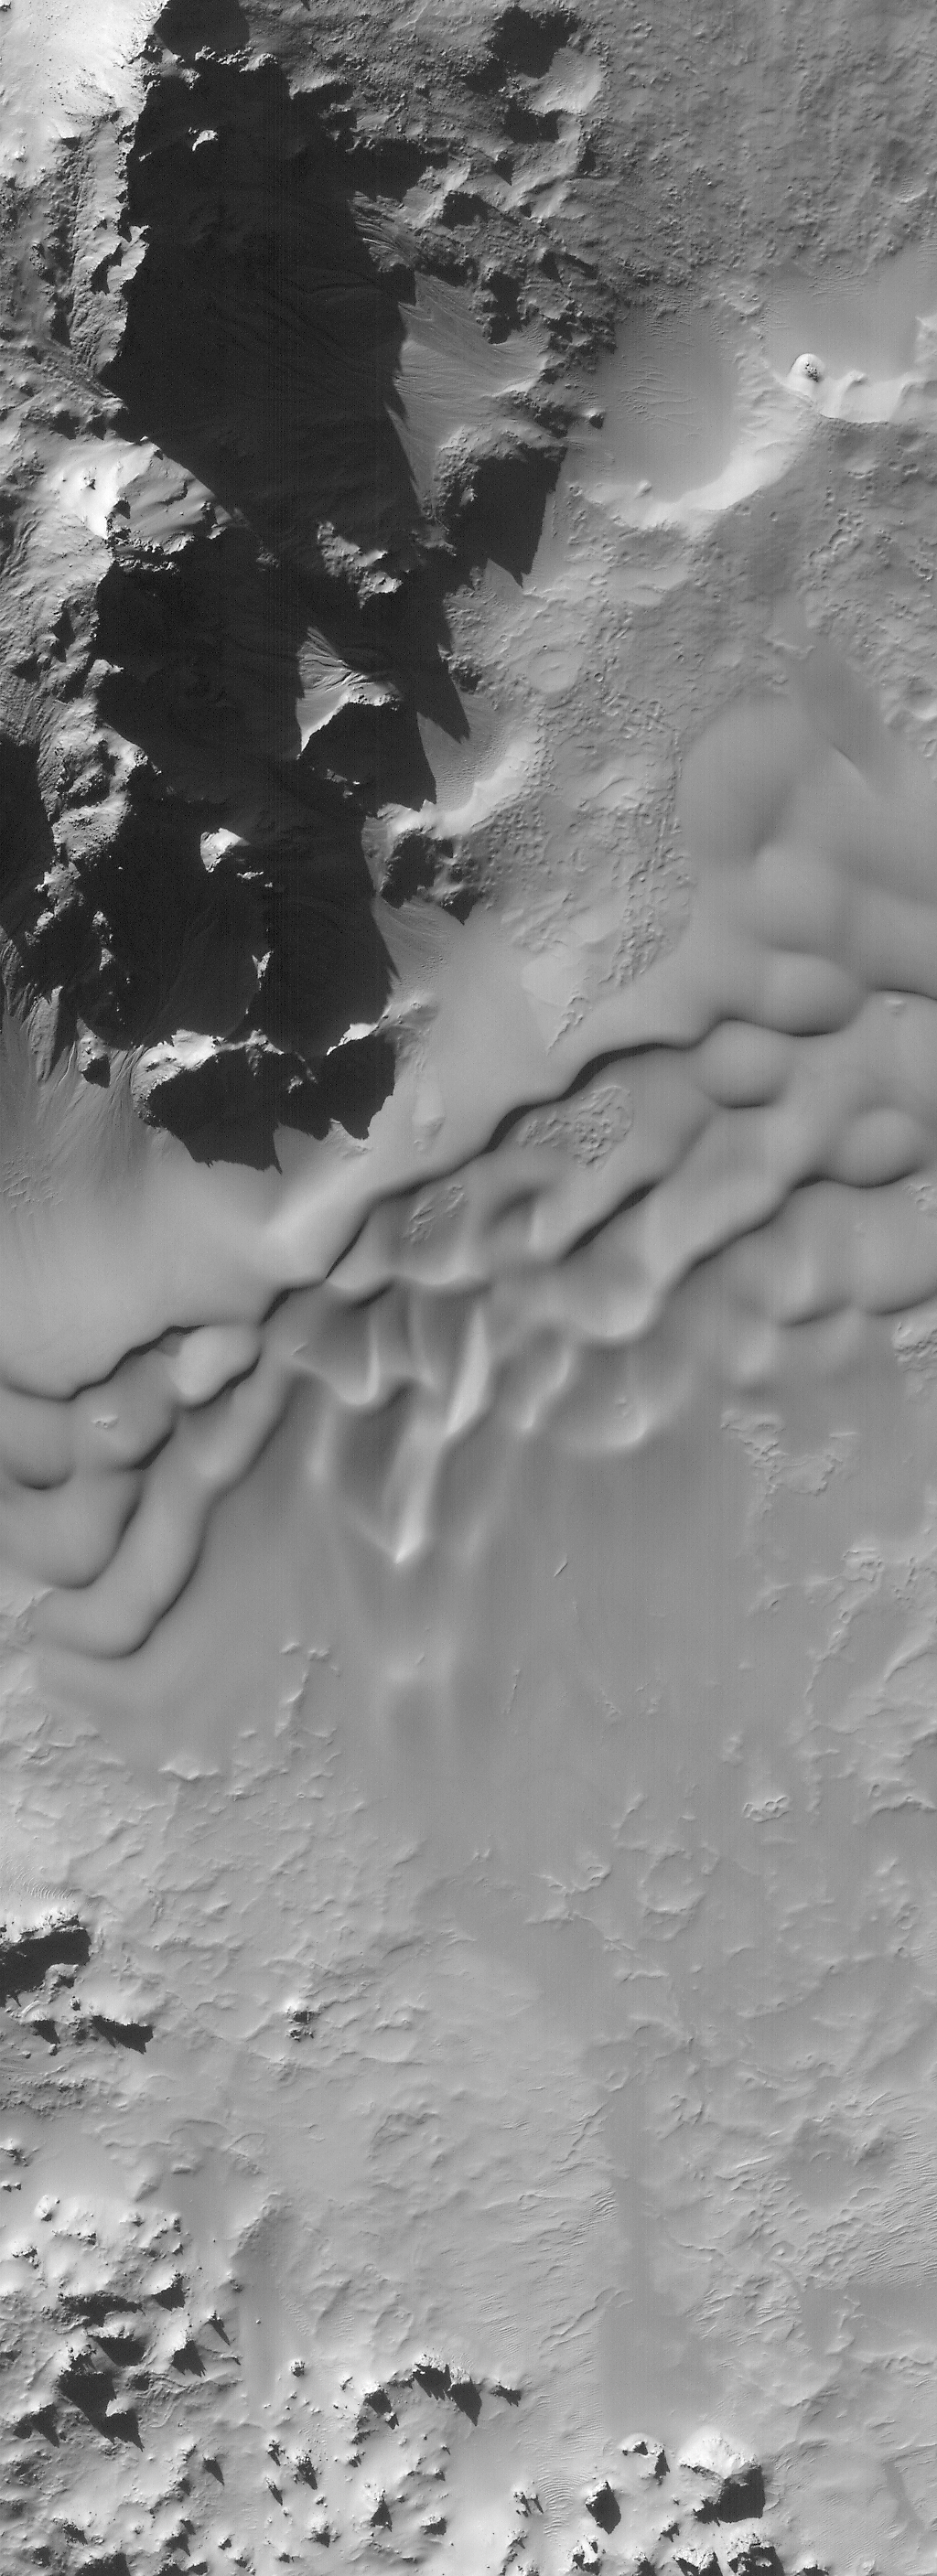

Autumn Afternoon in Hale Crater

The seasons on Mars and Earth are anti-correlated at present: days are getting shorter and shadows are getting longer as autumn ends and the beginning of winter draws nearer in the martian southern hemisphere, just as the same is occurring in Earth’s northern hemisphere. Long shadows are especially prominent in this high resolution view of mountains forming part of the central peaks of Hale Crater (left), a 136 kilometer-(85 mile)-diameter impact crater at 36°S, 37°W. The two pictures were taken simultaneously by the Mars Global Surveyor Mars Orbiter Camera on November 10, 2000. The sun illuminates the scene from the northwest (upper left) about 22° above the horizon. Knowing the sun angle and the length of the longest shadow (~1.6 km; ~1.0 mi), the height of the largest peak in the high resolution view (right) is about 630 meters (~2,070 ft) above the crater floor. Sand dunes blanket the middle portion of the high resolution view, and small gullies–possibly carved by water–can be seen on the slopes of some of the peaks at the upper left. Winter in the southern hemisphere will begin in mid-December 2000. The high resolution view covers an area 3 km (1.9 mi) wide at a full-resolution scale of 3 meters (9.8 ft) per pixel.

Credit: NASA/JPL/MSSS